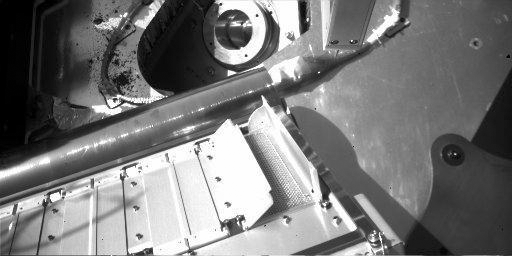

Partially Opened Oven on Phoenix

This view from the Robotic Arm Camera on NASA’s Phoenix Mars Lander shows partial opening of doors to one of the tiny ovens of the Thermal and Evolved-Gas Analyzer.

Each oven has a pair of spring-loaded doors. Near the center of the image, the partial opening of a pair of doors reveals screen over the opening where a soil sample will be delivered. The door to the right is fully opened and the one to the left is partially deployed. The doors are 10 centimeters (4 inches) long. The opening is 4 centimeters (1.5 inches) wide.

Tests on the Phoenix testbed at the University of Arizona, Tucson, indicate that a soil sample could be delivered into the oven through the partially opened doors. Engineers are also exploring possibilities for opening the doors more completely.This image was taken during Phoenix’s eighth Martian day, or sol (June 2, 2008).

The Phoenix Mission is led by the University of Arizona, Tucson, on behalf of NASA. Project management of the mission is by NASA’s Jet Propulsion Laboratory, Pasadena, Calif. Spacecraft development is by Lockheed Martin Space Systems, Denver.

Photojournal Note: As planned, the Phoenix lander, which landed May 25, 2008 23:53 UTC, ended communications in November 2008, about six months after landing, when its solar panels ceased operating in the dark Martian winter.

Credit: NASA/JPL-Caltech/University of Arizona